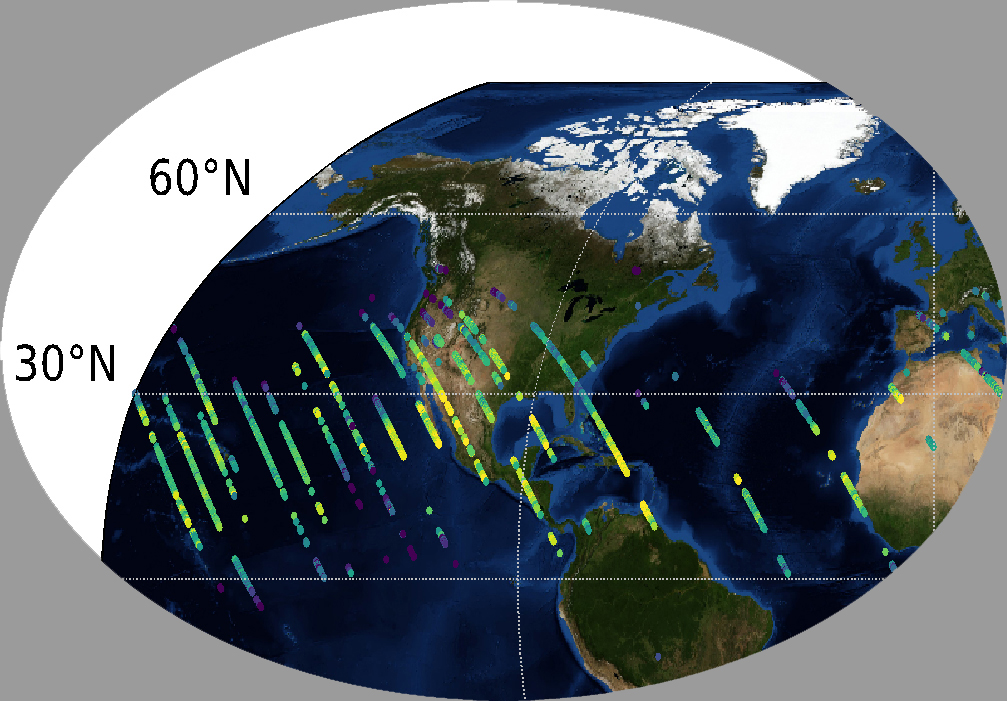

OCO-3’s First CO2 Measurements

This image shows CO2 over the United States during OCO-3’s first few days of science data collection. These initial measurements are consistent with measurements taken by OCO-3’s older sibling, OCO-2, over the same area — meaning that even though OCO-3’s instrument calibration is not yet complete, it is right on track to continue its (currently still operational) predecessor’s data record.

The mission team expects to complete OCO-3’s in-orbit checkout phase — the period where they ensure all instruments and components are working and calibrated correctly — in August 2019. They are scheduled to release official CO2 and solar-induced fluorescence data to the science community a year later; however, this data will likely be available sooner given the quality of the measurements that OCO-3 is already making.

The OCO-3 Project is managed by the Jet Propulsion Laboratory in Pasadena, California. Caltech manages JPL for NASA.

Credit: NASA/JPL-Caltech